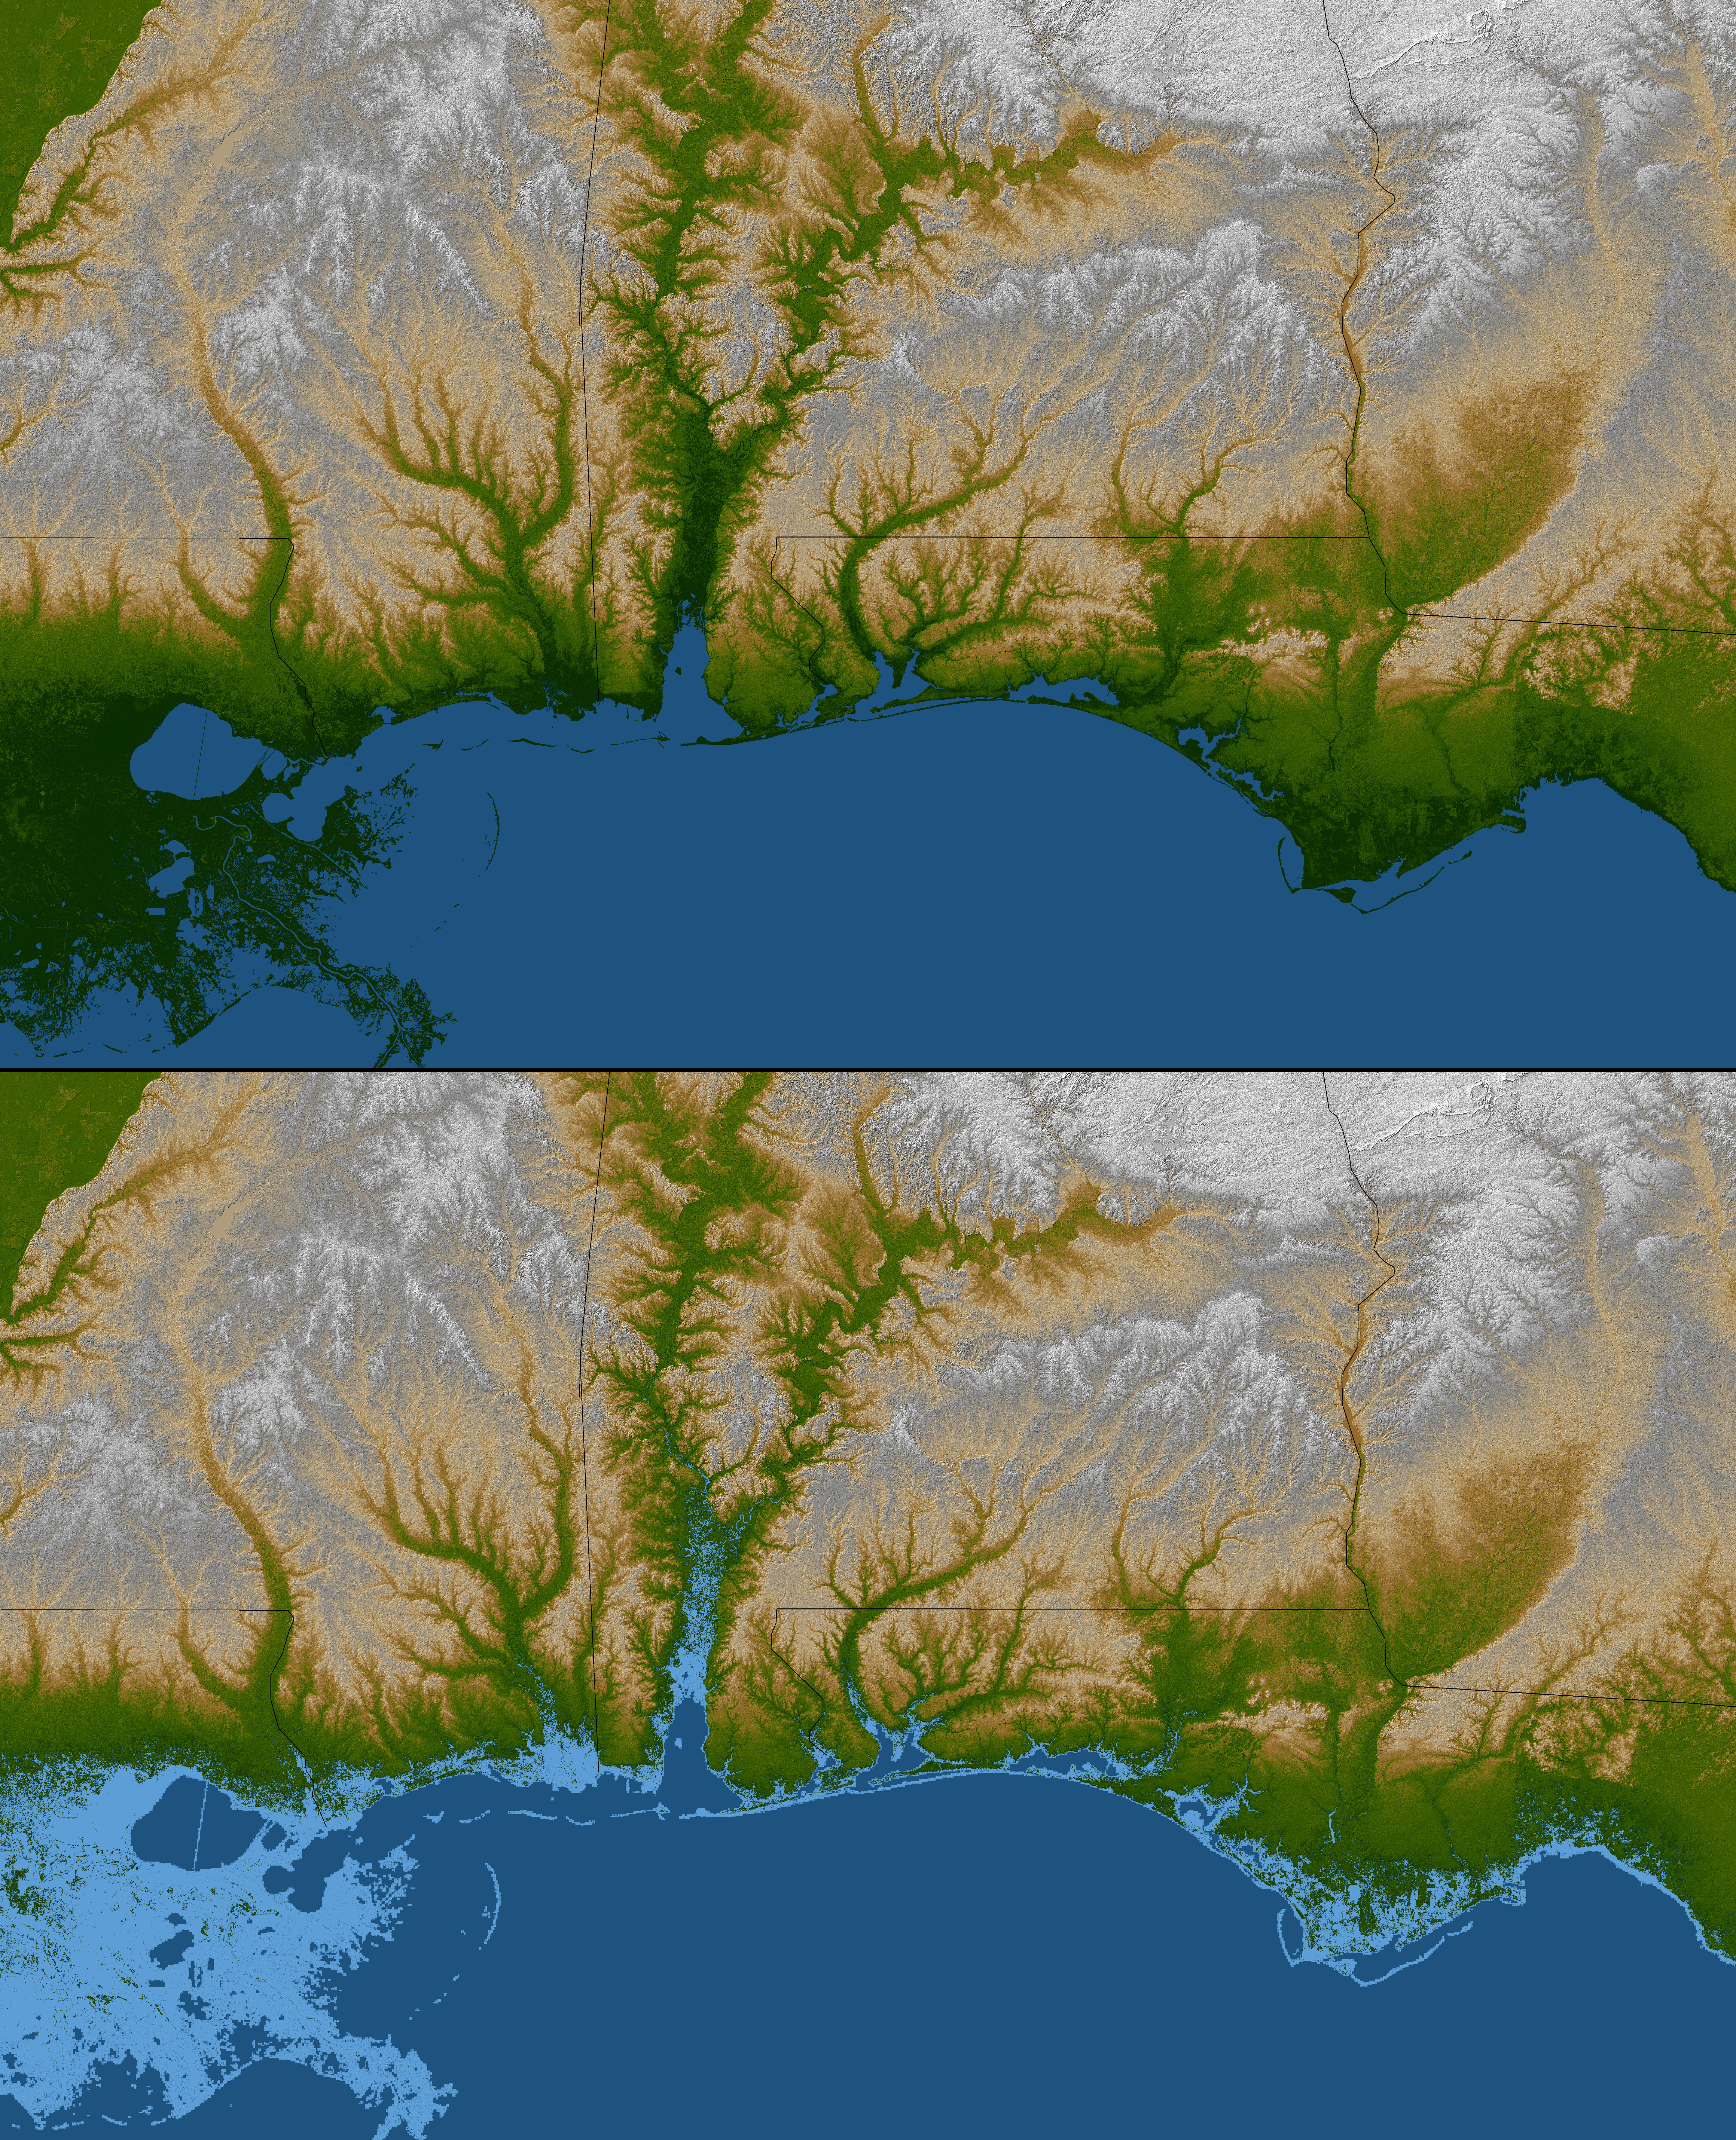

Gulf Coast, Shaded Relief and Colored Height

The topography of the Gulf Coast states is well shown in this color-coded shaded relief map generated with data from the Shuttle Radar Topography Mission. The image on the top (see Figure 1) is a standard view showing southern Louisiana, Mississippi, Alabama and the panhandle of Florida. Green colors indicate low elevations, rising through yellow and tan, to white at the highest elevations.

For the view on the bottom (see Figure 2), elevations below 10 meters (33 feet) above sea level have been colored light blue. These low coastal elevations are especially vulnerable to flooding associated with storm surges. Planners can use data like these to predict which areas are in the most danger and help develop mitigation plans in the event of particular flood events.

Elevation data used in this image were acquired by the Shuttle Radar Topography Mission aboard the Space Shuttle Endeavour, launched on Feb. 11, 2000. SRTM used the same radar instrument that comprised the Spaceborne Imaging Radar-C/X-Band Synthetic Aperture Radar (SIR-C/X-SAR) that flew twice on the Space Shuttle Endeavour in 1994. SRTM was designed to collect 3-D measurements of the Earth’s surface. To collect the 3-D data, engineers added a 60-meter (approximately 200-foot) mast, installed additional C-band and X-band antennas, and improved tracking and navigation devices. The mission is a cooperative project between NASA, the National Geospatial-Intelligence Agency (NGA) of the U.S. Department of Defense and the German and Italian space agencies. It is managed by NASA’s Jet Propulsion Laboratory, Pasadena, Calif., for NASA’s Science Mission Directorate, Washington, D.C.

Location: 31 degrees north latitude, 88 degrees west longitude
Orientation: North toward the top, Mercator projection
Size: 702 by 433 kilometers (435 by 268 miles)
Image Data: shaded and colored SRTM elevation model
Date Acquired: February 2000

Credit: NASA/JPL/NGA